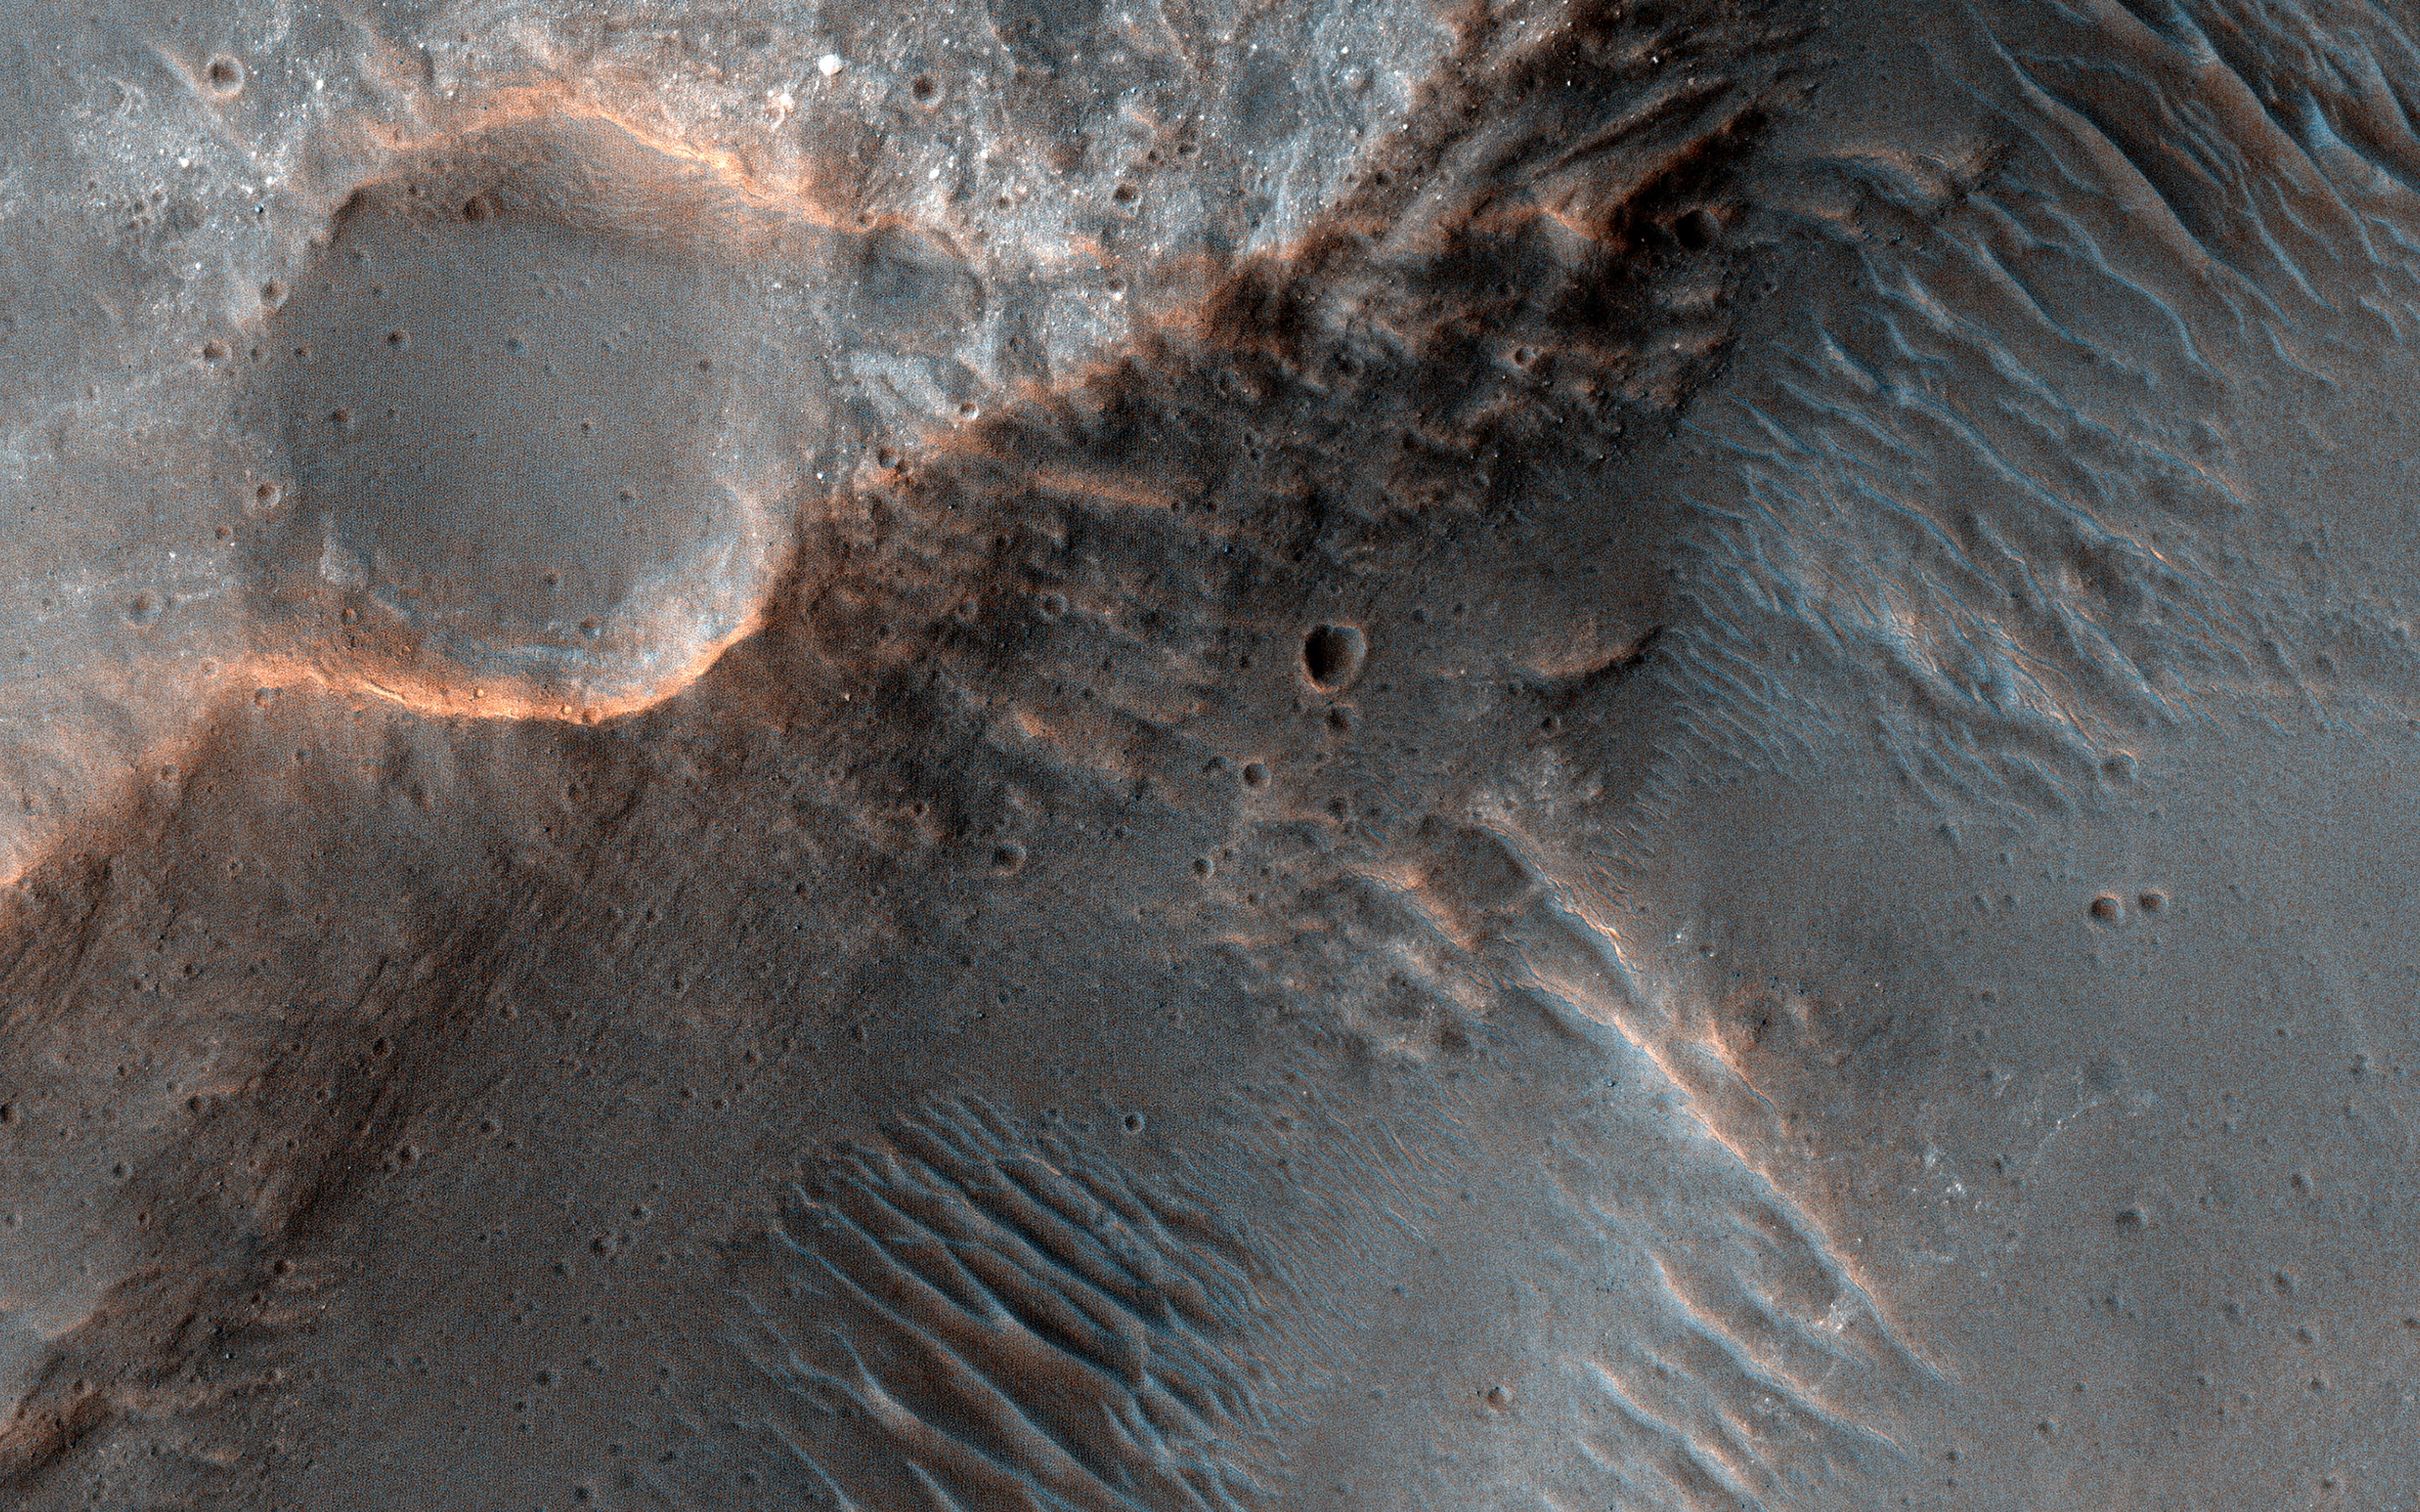

Channels to the North of Savich Crater

This image covers channels cutting through the ancient rim of Savich Crater, a 188 kilometer-wide depression near the northeastern edge of the much larger Hellas impact basin. The channels were likely eroded by water flowing into Savich Crater long ago.

Our image reveals layers of varying brightness and texture exposed along the channels. Individual boulders are visible within the brighter layers (appearing blue-white in this enhanced color view), while redder layers lack distinct boulders.

The meter-scale boulders could have been transported by floodwaters, or perhaps could be an even more ancient rock unit broken apart by impacts that these channels subsequently exposed.

The map is projected here at a scale of 25 centimeters (9.8 inches) per pixel. (The original image scale is 25.6 centimeters [10.1 inches] per pixel [with 1 x 1 binning]; objects on the order of 77 centimeters [30.3 inches] across are resolved.) North is up.

The University of Arizona, in Tucson, operates HiRISE, which was built by Ball Aerospace & Technologies Corp., in Boulder, Colorado. NASA’s Jet Propulsion Laboratory, a division of Caltech in Pasadena, California, manages the Mars Reconnaissance Orbiter Project for NASA’s Science Mission Directorate, Washington.

Credit: NASA/JPL-Caltech/University of Arizona